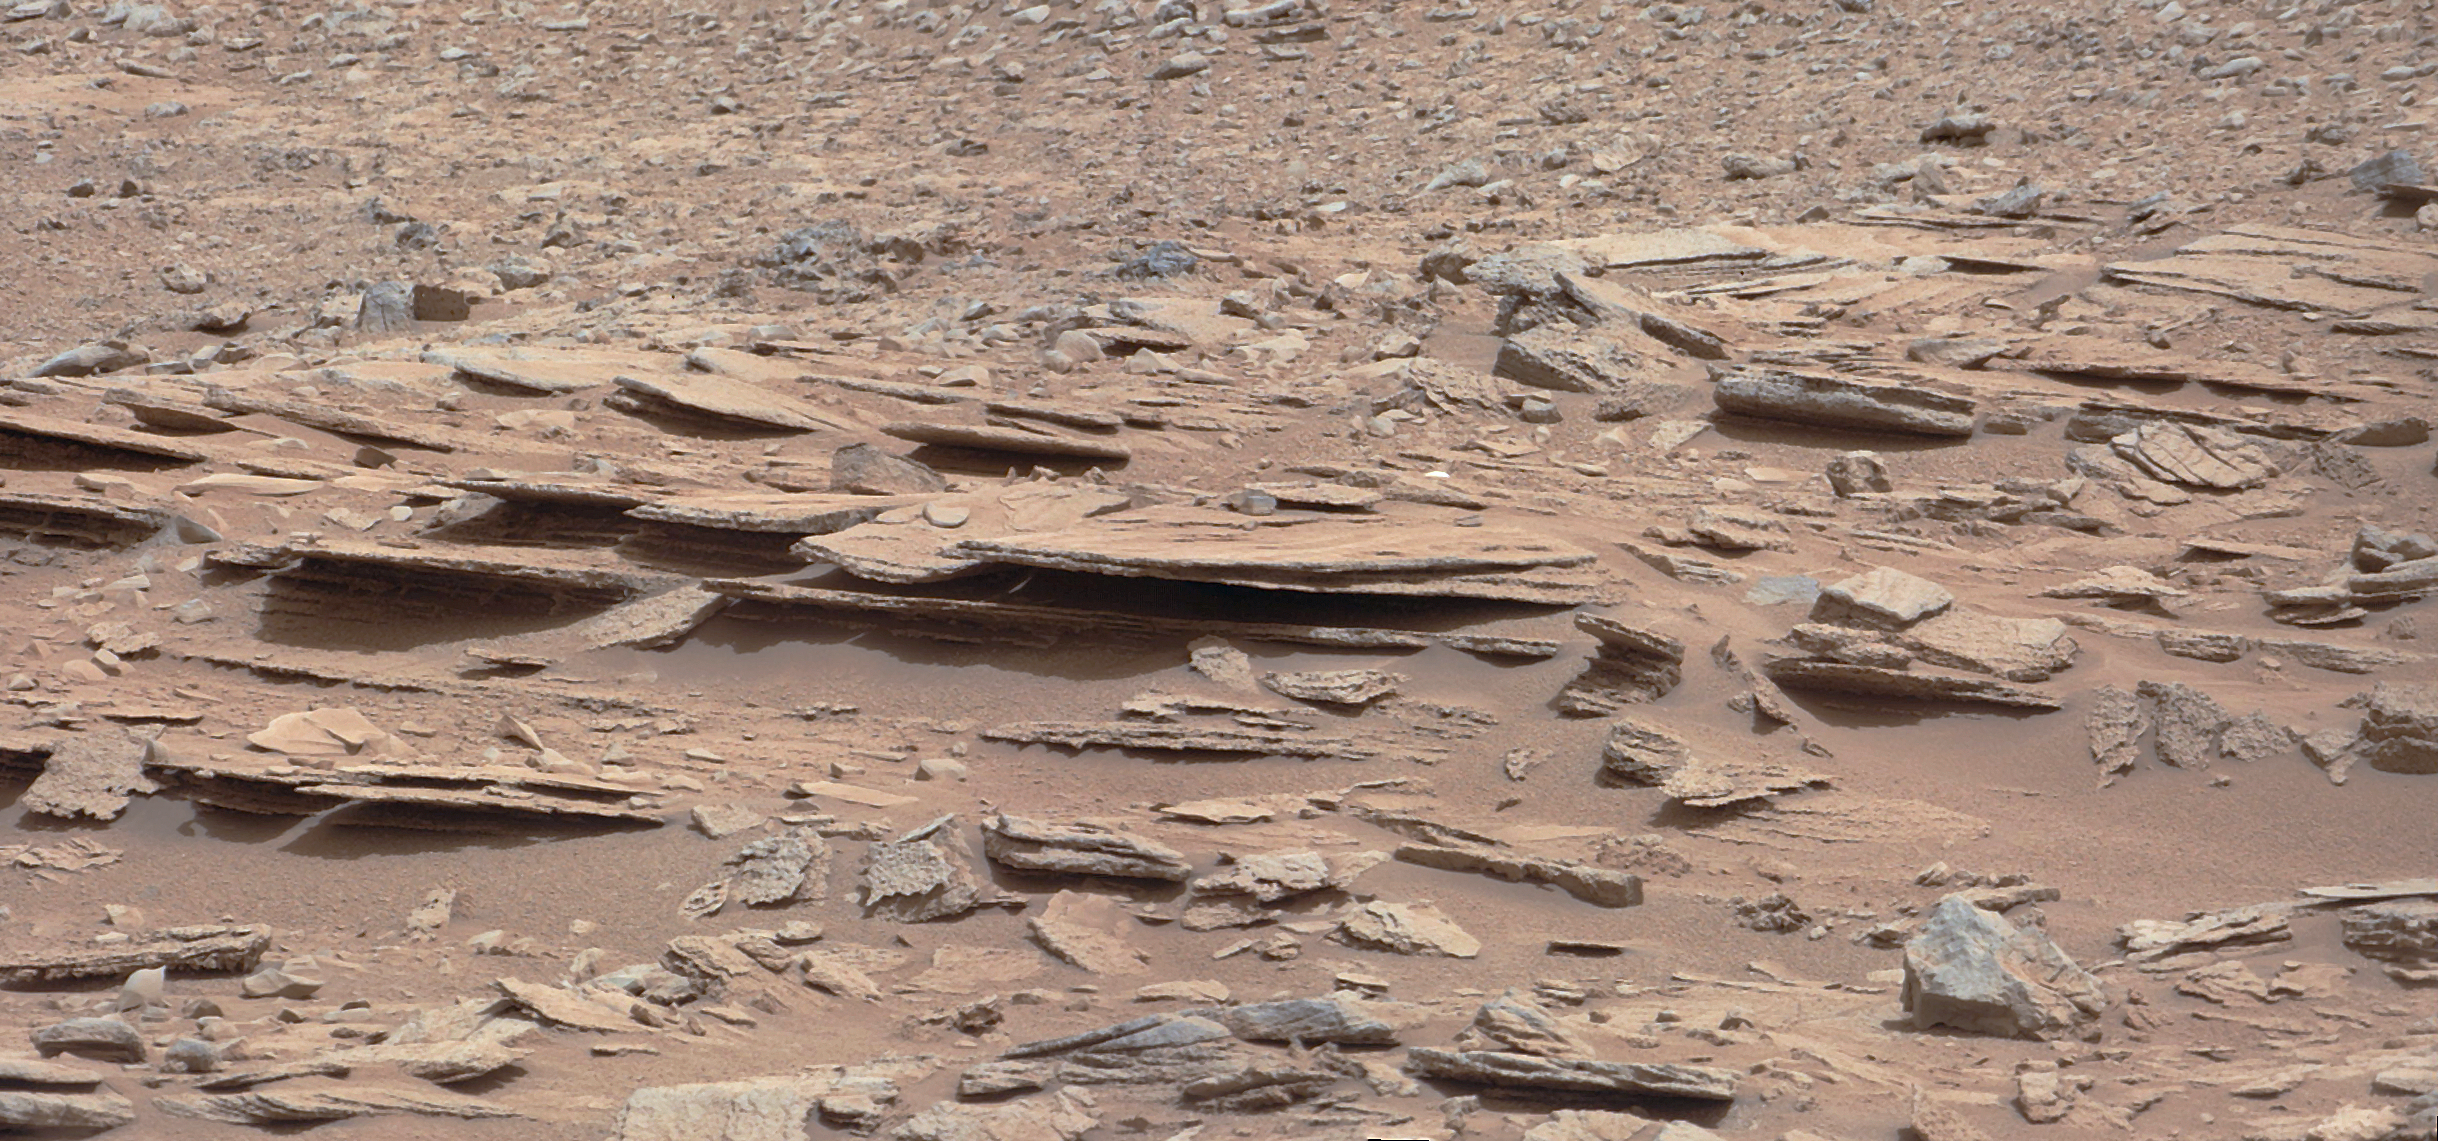

Layered Martian Outcrop ‘Shaler’ in ‘Glenelg’ Area

Figure 1Figure 2

The NASA Mars rover Curiosity used its Mast Camera (Mastcam) during the mission’s 120th Martian day, or sol (Dec. 7, 2012), to record this view of a rock outcrop informally named “Shaler.”

The outcrop’s striking layers, some at angles to each other in a pattern called crossbedding, made it a target of interest for the mission’s science team. The site is near where three types of terrain meet at a place called “Glenelg,” inside Gale Crater.

The area covered by the image spans about 3 feet (90 centimeters) in the foreground. Figure 1 includes a 10-centimeter (4-inch) scale bar.

The image has been white-balanced to show what the rock would look like if it were on Earth. Figure 2 is a raw-color version, showing what the rock looks like on Mars to the camera.

Malin Space Science Systems, San Diego, developed, built and operates Mastcam. JPL, a division of the California Institute of Technology, Pasadena, manages the Mars Science Laboratory Project for NASA’s Science Mission Directorate, Washington. JPL designed and built the project’s Curiosity rover.

Credit: NASA/JPL-Caltech/MSSS